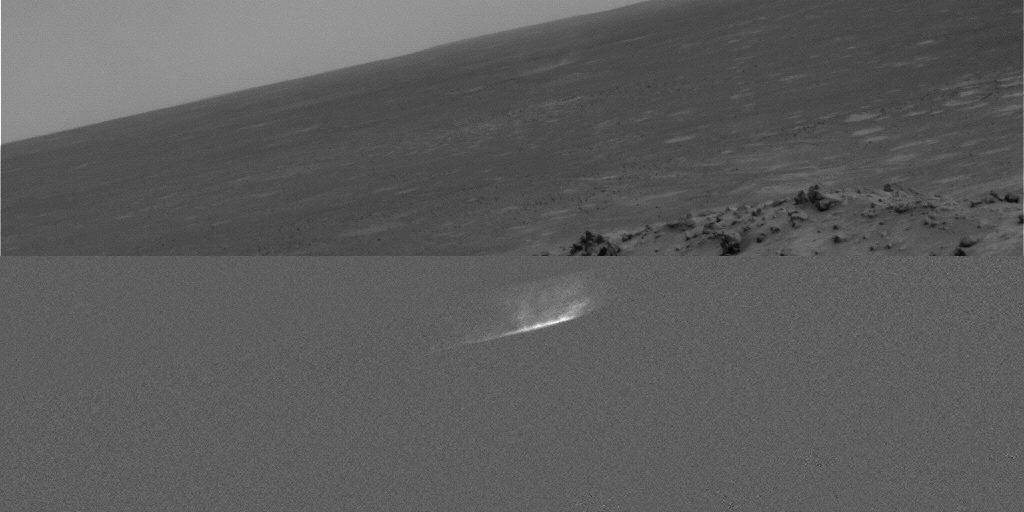

Gusev Dust Devil Movie, Sol 459 (Plain and Isolated)

This movie clip shows a dust devil scooting across a plain inside Gusev Crater on Mars as seen from the NASA rover Spirit’s hillside vantage point during the rover’s 459th martian day, or sol (April 18, 2005). The individual images were taken about 20 seconds apart by Spirit’s navigation camera. Each frame in this movie has the raw image on the top half and a processed version in the lower half that enhances contrast and removes stationary objects, producing an image that is uniformly gray except for features that change from frame to frame.

The movie results from a new way of watching for dust devils, which are whirlwinds that hoist dust from the surface into the air. Spirit began seeing dust devils in isolated images in March 2005. At first, the rover team relied on luck. It might catch a dust devil in an image or it might miss by a few minutes. Using the new detection strategy, the rover takes a series of 21 images. Spirit sends a few of them to Earth, as well as little thumbnail images of all of them. Team members use the 3 big images and all the small images to decide whether the additional big images have dust devils. For this movie, they specifically told Spirit to send back frames that they knew had dust devils.

Scientists expected dust devils since before Spirit landed. The landing area inside Gusev Crater is filled with dark streaks left behind when dust devils pick dust up from an area. It is also filled with bright “hollows,” which are dust-filled miniature craters. Dust covers most of the terrain. Winds flow into and out of Gusev crater every day. The Sun heats the surface so that the surface is warm to the touch even though the atmosphere at 2 meters (6 feet) above the surface would be chilly. That temperature contrast causes convection. Mixing the dust, winds, and convection should trigger dust devils.

Scientists will use the images to study several things. Tracking the dust devils tells which way the wind blows at different times of day. Statistics on the size of typical dust devils will help with estimates of how much dust they pump into the atmosphere every day. By watching individual dust devils change as they go over more-dusty and less-dusty terrain, researchers can learn about the turbulent motion near the surface. Ultimately, that motion of wind and dust near the surface relates these small dust devils with Mars’ large dust storms.

Credit: NASA/JPL